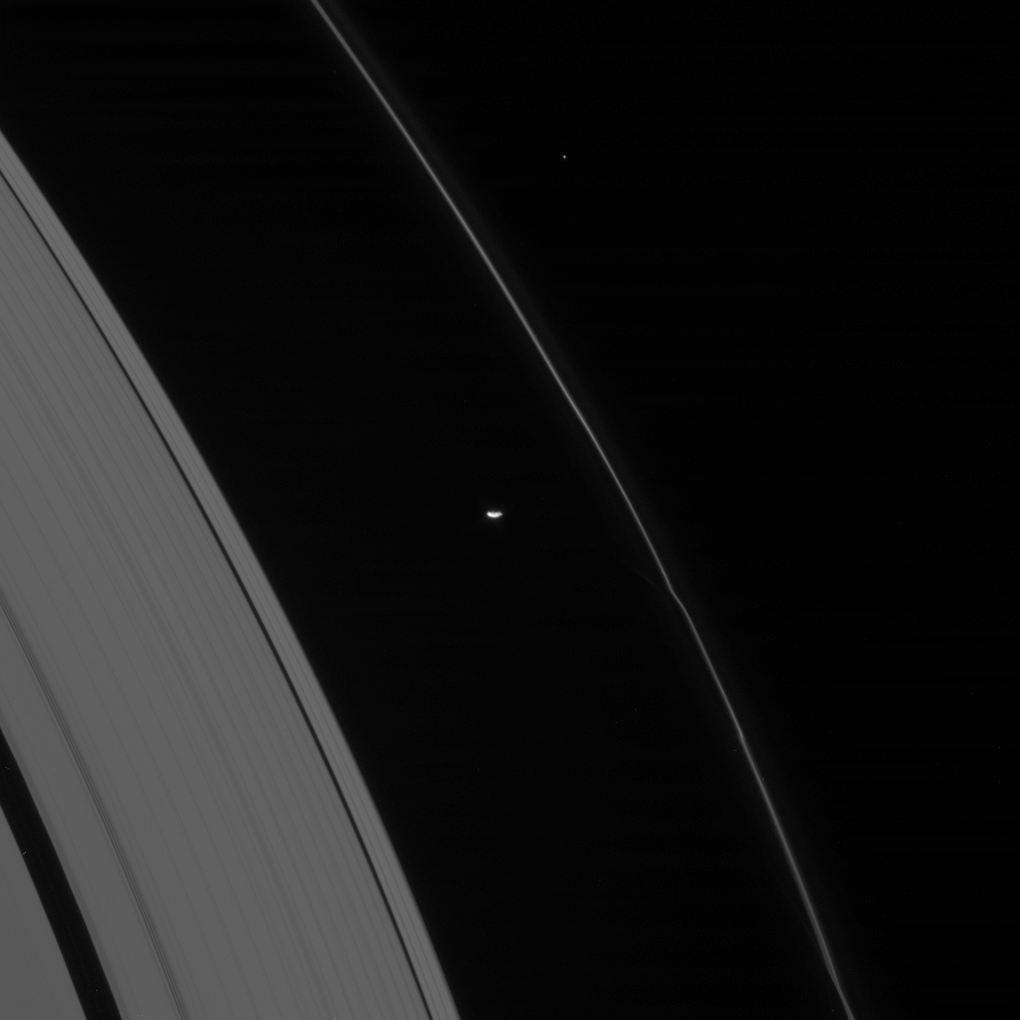

The Perturber

The oblong form of Prometheus glides by, trailing behind it wiggles in Saturn’s ribbon-like F ring.

Prometheus (102 kilometers, or 63 miles across) causes a great deal of perturbation to the F ring, including kinks, knots and gores in the shape of the ring structure. By studying the moon and its interactions with the F ring scientists are learning a great deal about how ring structures form and evolve.

This view looks toward the unlit side of the rings from about 27 degrees above the ringplane.

The image was taken in visible light with the Cassini spacecraft narrow-angle camera on Feb. 24, 2007 at a distance of approximately 1.5 million kilometers (900,000 miles) from Prometheus. Image scale is 9 kilometers (6 miles) per pixel.

The Cassini-Huygens mission is a cooperative project of NASA, the European Space Agency and the Italian Space Agency. The Jet Propulsion Laboratory, a division of the California Institute of Technology in Pasadena, manages the mission for NASA’s Science Mission Directorate, Washington, D.C. The Cassini orbiter and its two onboard cameras were designed, developed and assembled at JPL. The imaging operations center is based at the Space Science Institute in Boulder, Colo.

Credit: NASA/JPL/Space Science Institute